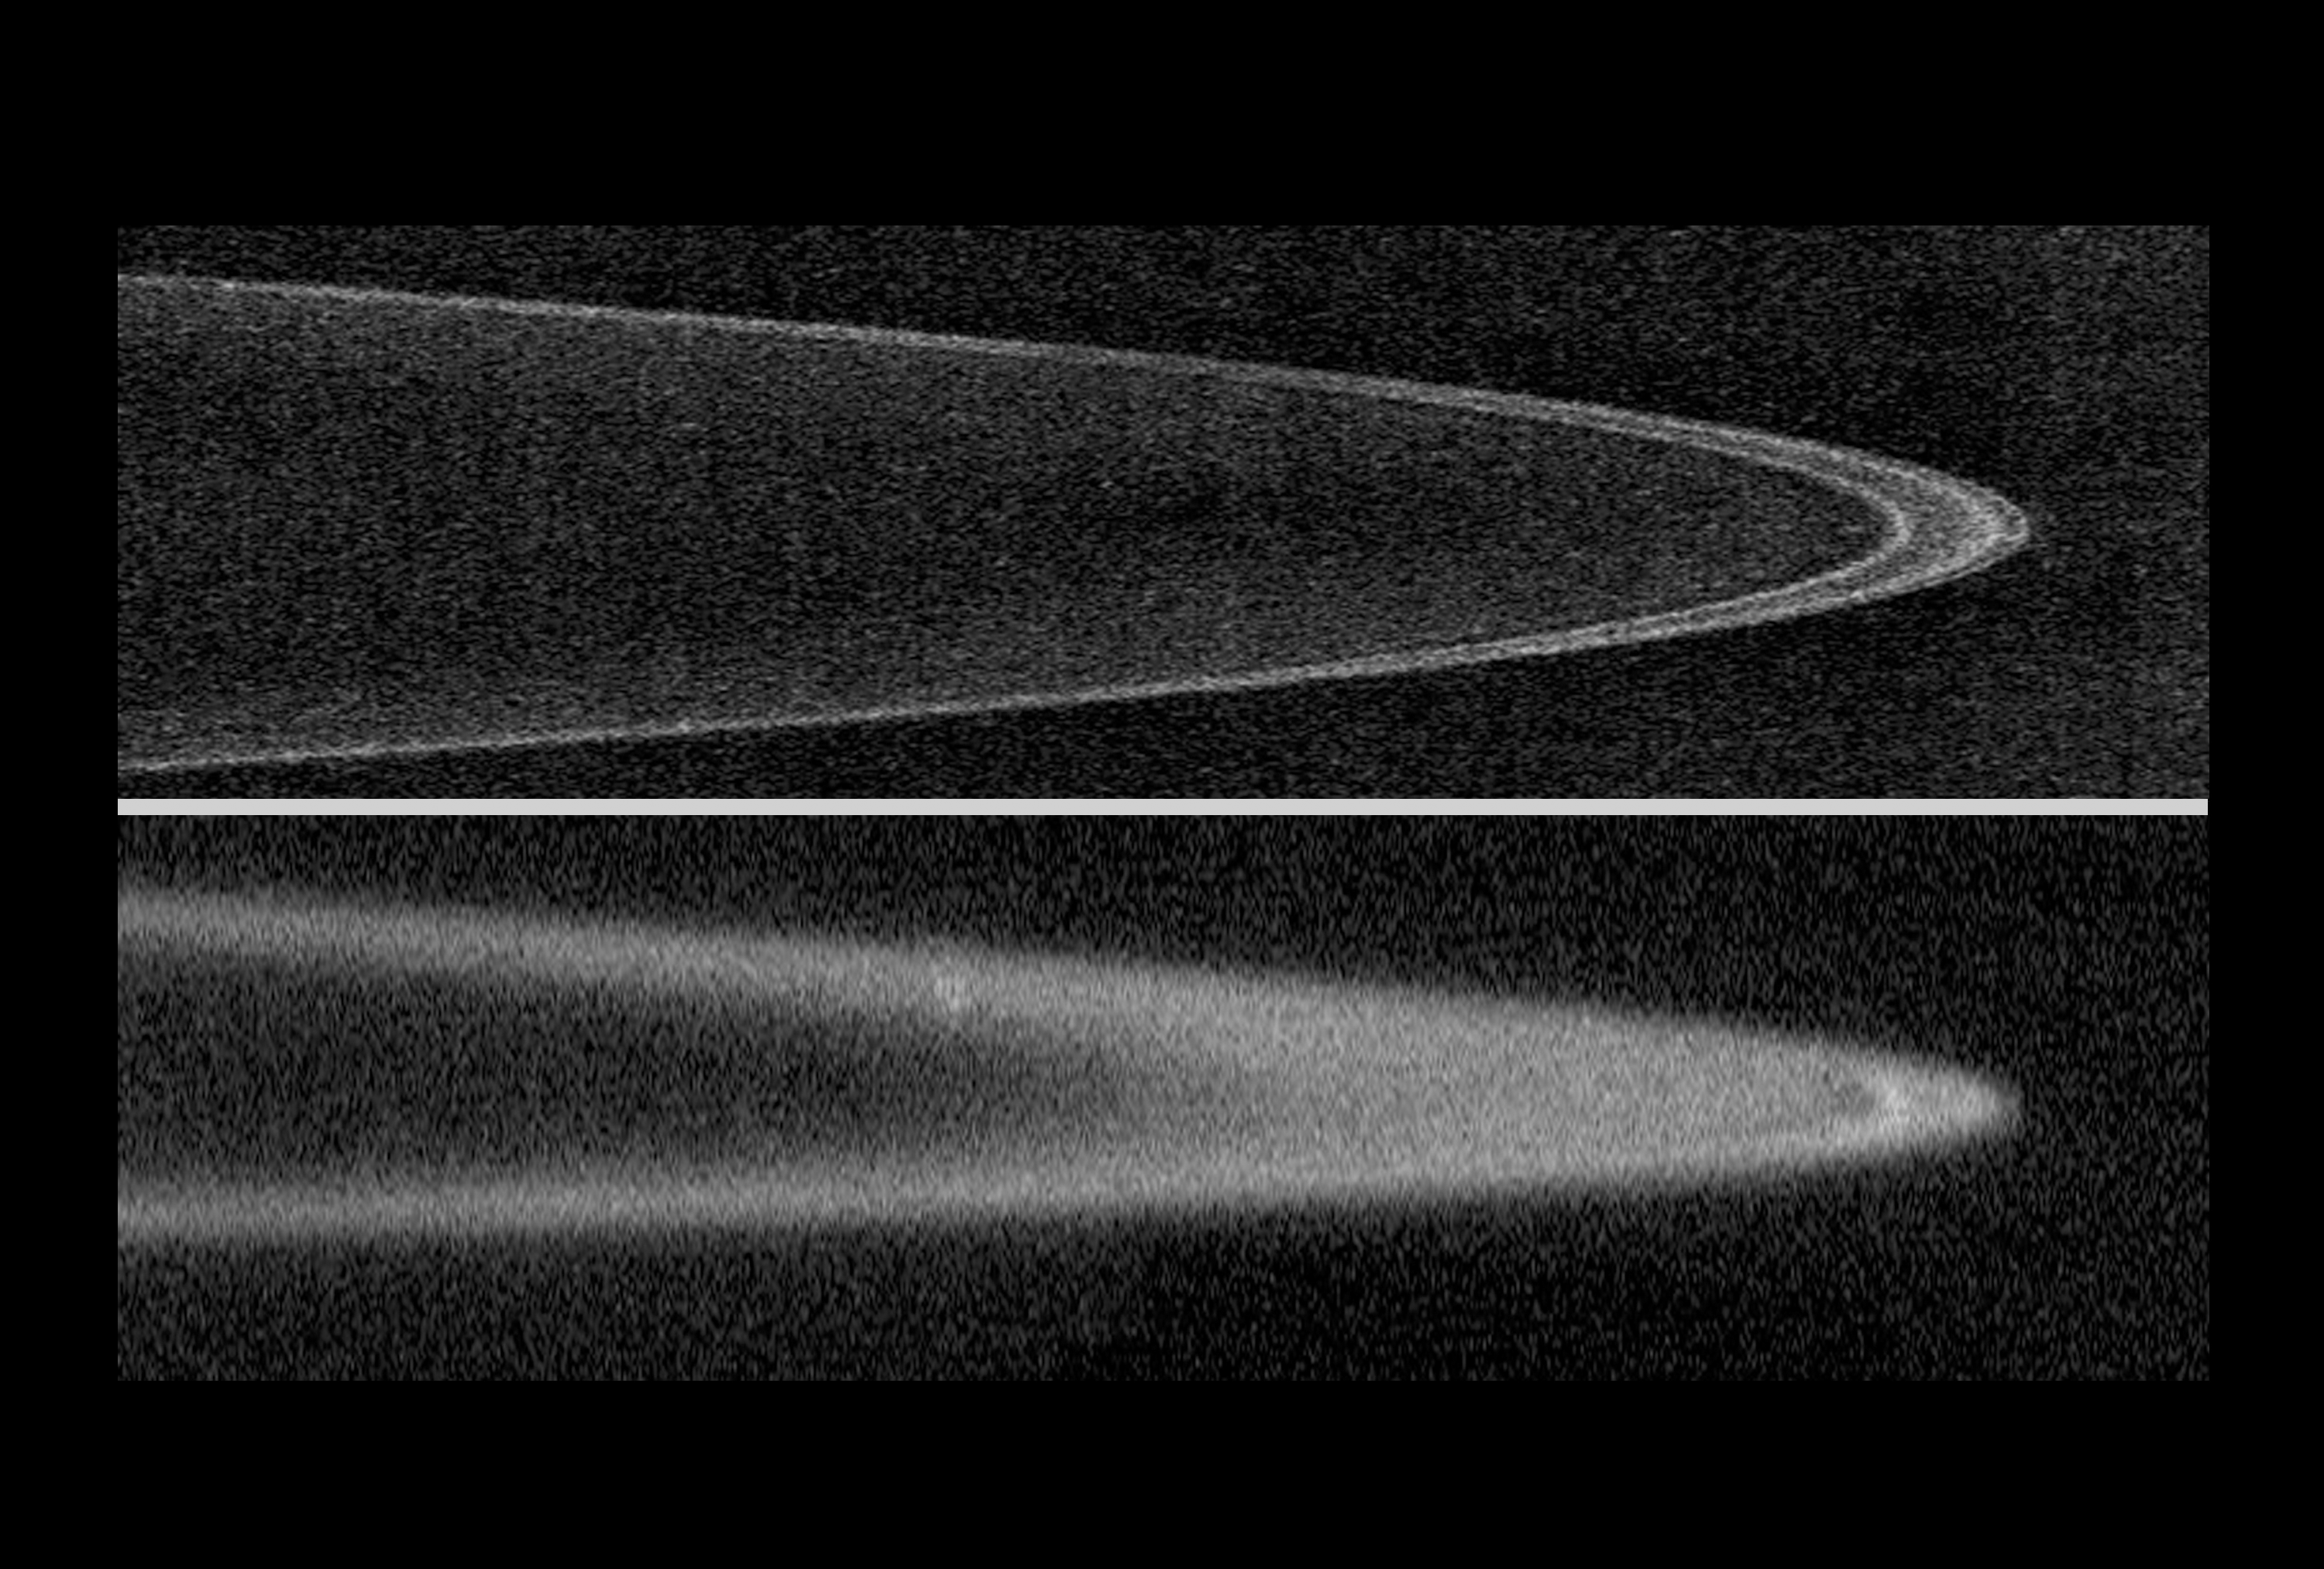

Jupiter’s Rings: Sharpest View

The New Horizons spacecraft took the best images of Jupiter’s charcoal-black rings as it approached and then looked back at Jupiter. The top image was taken on approach, showing three well-defined lanes of gravel- to boulder-sized material composing the bulk of the rings, as well as lesser amounts of material between the rings. New Horizons snapped the lower image after it had passed Jupiter on February 28, 2007, and looked back in a direction toward the sun. The image is sharply focused, though it appears fuzzy due to the cloud of dust-sized particles enveloping the rings. The dust is brightly illuminated in the same way the dust on a dirty windshield lights up when you drive toward a “low” sun. The narrow rings are confined in their orbits by small “shepherding” moons.

Credit: NASA/Johns Hopkins University Applied Physics Laboratory/Southwest Research Institute